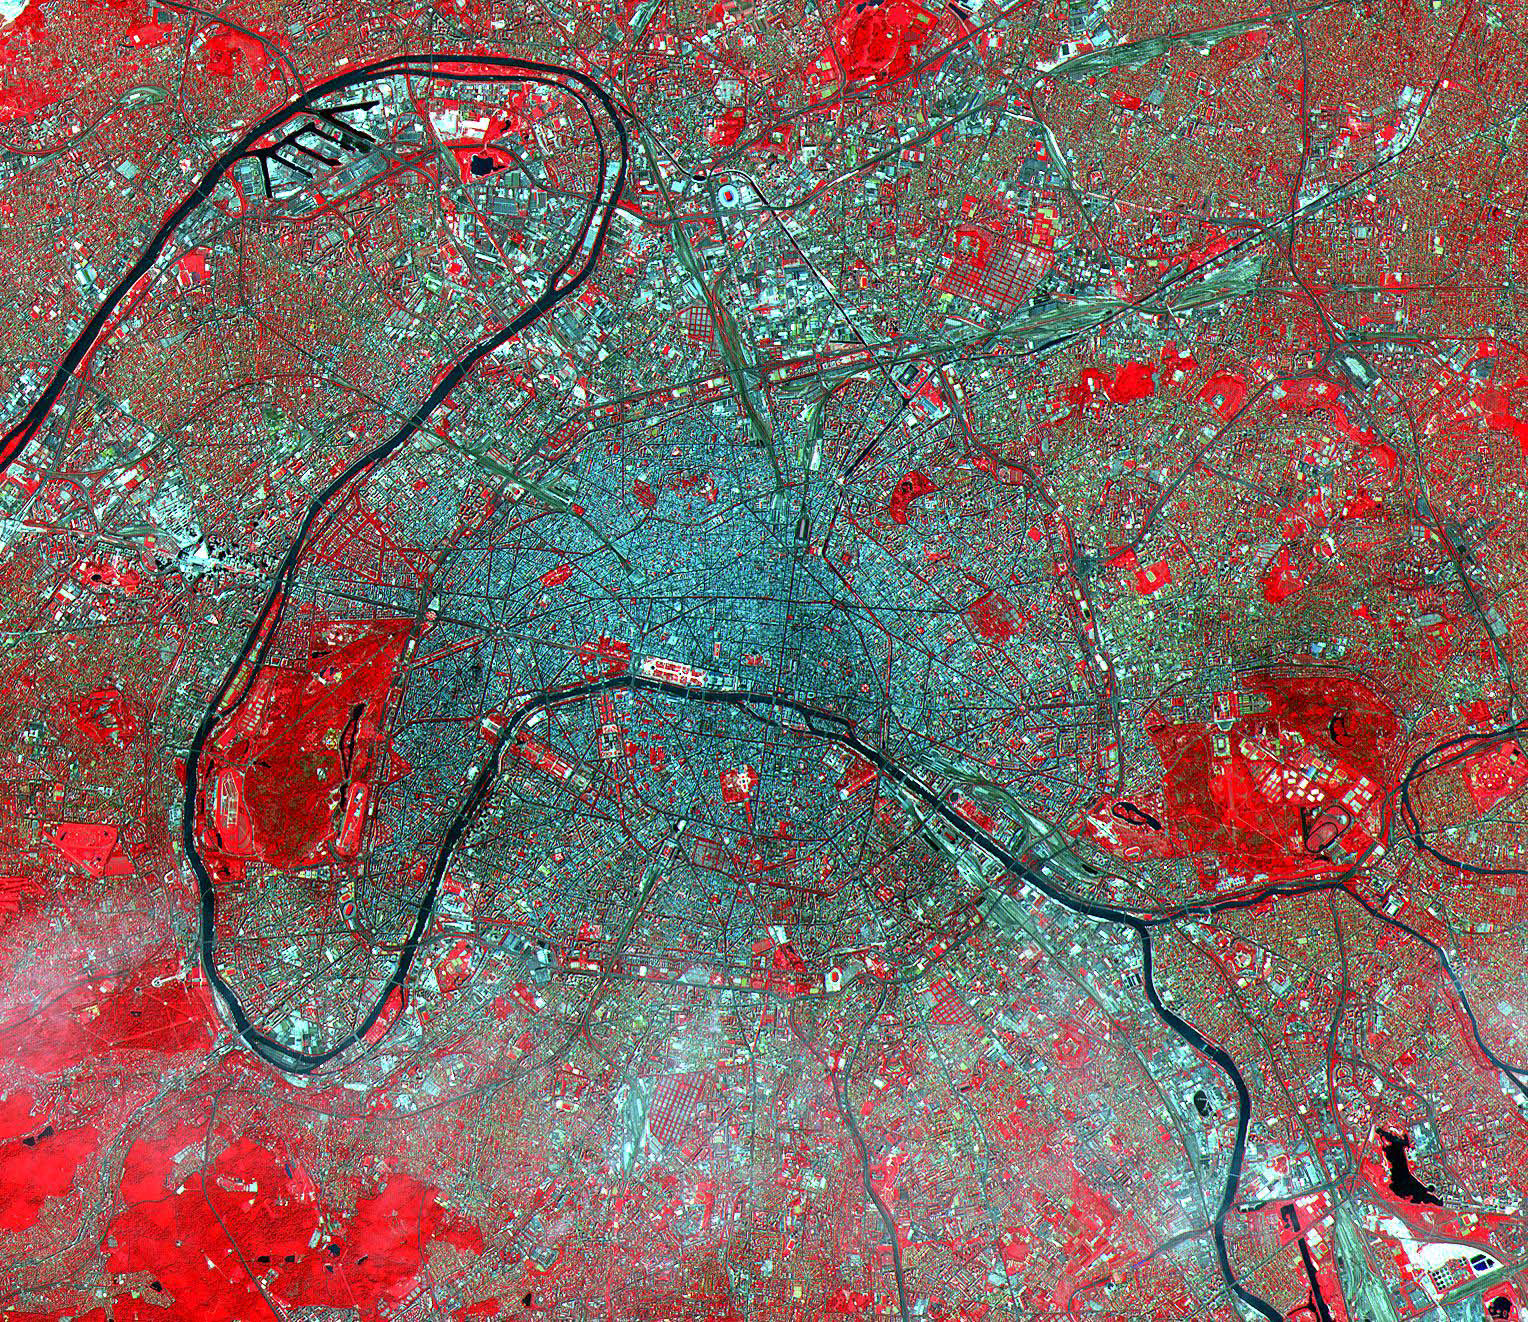

Paris

Figure 1

This image of Paris was acquired on July 23, 2000 and covers an area of 23 by 20 km. Known as the City of Light, Paris has been extolled for centuries as one of the great cities of the world. Its location on the Seine River, at a strategic crossroads of land and river routes, has been the key to its expansion since the Parisii tribe first settled here in the 3rd century BC. Paris is an alluring city boasting many monumental landmarks, such as the Cathedral of Notre Dame, the Louvre, and the Eiffel Tower. Its beautiful gardens, world-class cuisine, high fashion, sidewalk cafés, and intellectual endeavors are well known. The city’s cultural life is centered on the Left Bank of the Seine, while business and commerce dominate the Right Bank. The image is located at 48.8 degrees north latitude and 2.3 degrees east longitude.

In figure 1, the 4 enlarged areas zoom in to some of the major buildings. In the UPPER LEFT, the Eiffel Tower and its shadow are seen. Based on the length of the shadow and the solar elevation angle of 59 degrees, we can calculate its height as 324 m (1054 ft), compared to its actual height of 303 m (985 ft). In the UPPER RIGHT, the Arc de Triomphe is at the center of the Place de L’etoile, from which radiate 12 major boulevards. In the LOWER LEFT is the Tuileries Garden and the Louvre Museum art its eastern end. In the LOWER RIGHT is the Invalides, the burial place and monument of Napoleon Bonaparte.

The U.S. science team is located at NASA’s Jet Propulsion Laboratory, Pasadena, Calif. The Terra mission is part of NASA’s Science Mission Directorate.

Credit: NASA/GSFC/METI/ERSDAC/JAROS, and U.S./Japan ASTER Science Team